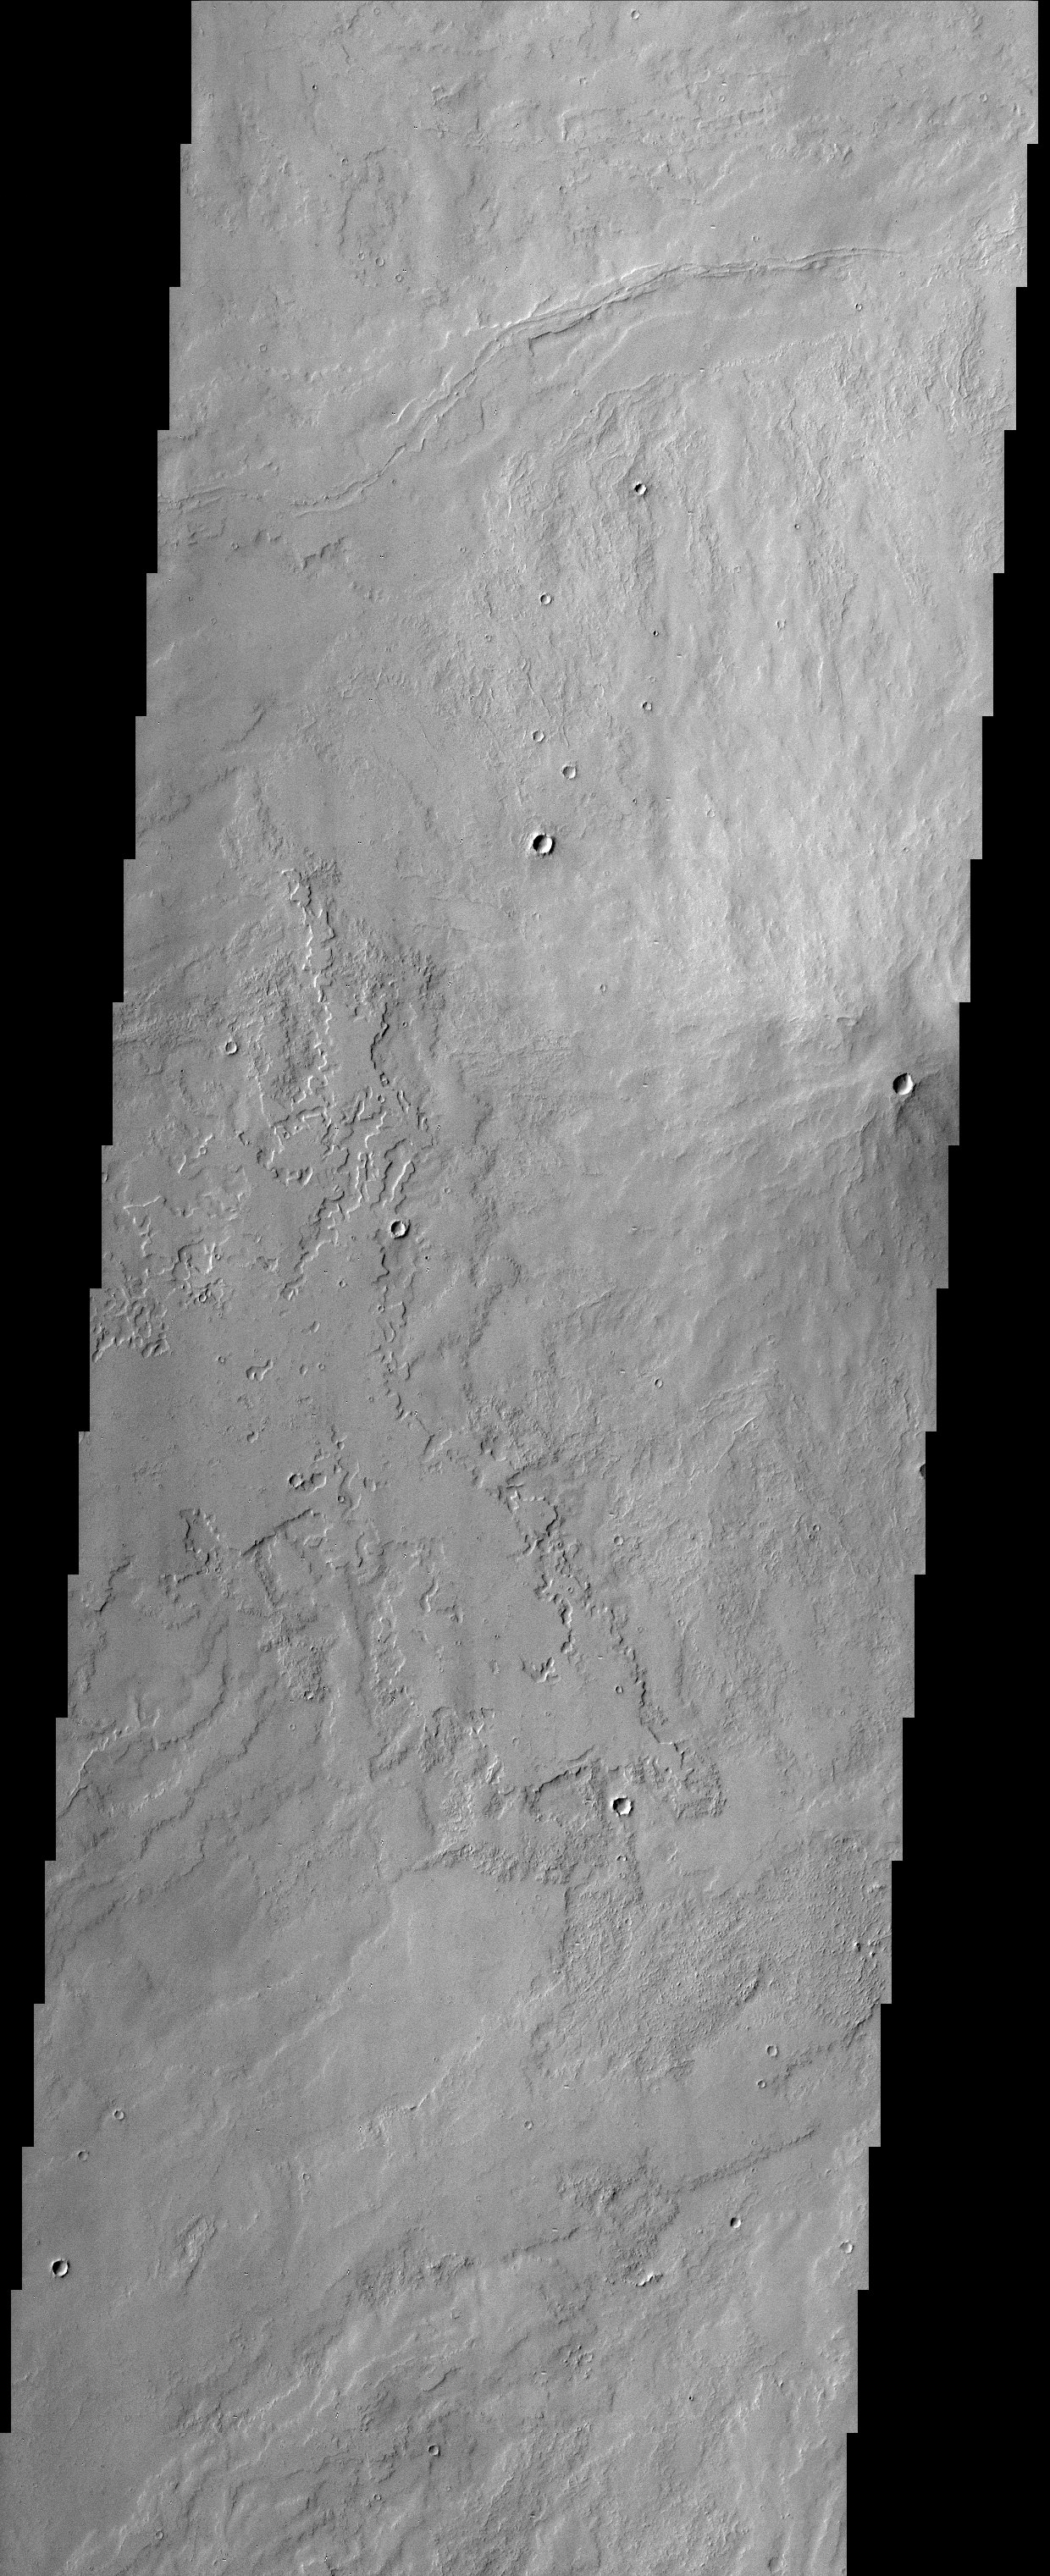

Small volcanic crater near Pavonis Mons (Released 14 November 2002

The small crater observed at the middle-right edge of this THEMIS image is very different from other similar looking impact craters located southeast of the Pavonis Mons volcano. This crater appears to be a volcanic crater at the summit of a small composite cone that shows evidence of repeated volcanic flows.

Note: this THEMIS visual image has not been radiometrically nor geometrically calibrated for this preliminary release. An empirical correction has been performed to remove instrumental effects. A linear shift has been applied in the cross-track and down-track direction to approximate spacecraft and planetary motion. Fully calibrated and geometrically projected images will be released through the Planetary Data System in accordance with Project policies at a later time.

NASA’s Jet Propulsion Laboratory manages the 2001 Mars Odyssey mission for NASA’s Office of Space Science, Washington, D.C. The Thermal Emission Imaging System (THEMIS) was developed by Arizona State University, Tempe, in collaboration with Raytheon Santa Barbara Remote Sensing. The THEMIS investigation is led by Dr. Philip Christensen at Arizona State University. Lockheed Martin Astronautics, Denver, is the prime contractor for the Odyssey project, and developed and built the orbiter. Mission operations are conducted jointly from Lockheed Martin and from JPL, a division of the California Institute of Technology in Pasadena.

Credit: NASA/JPL/Arizona State University